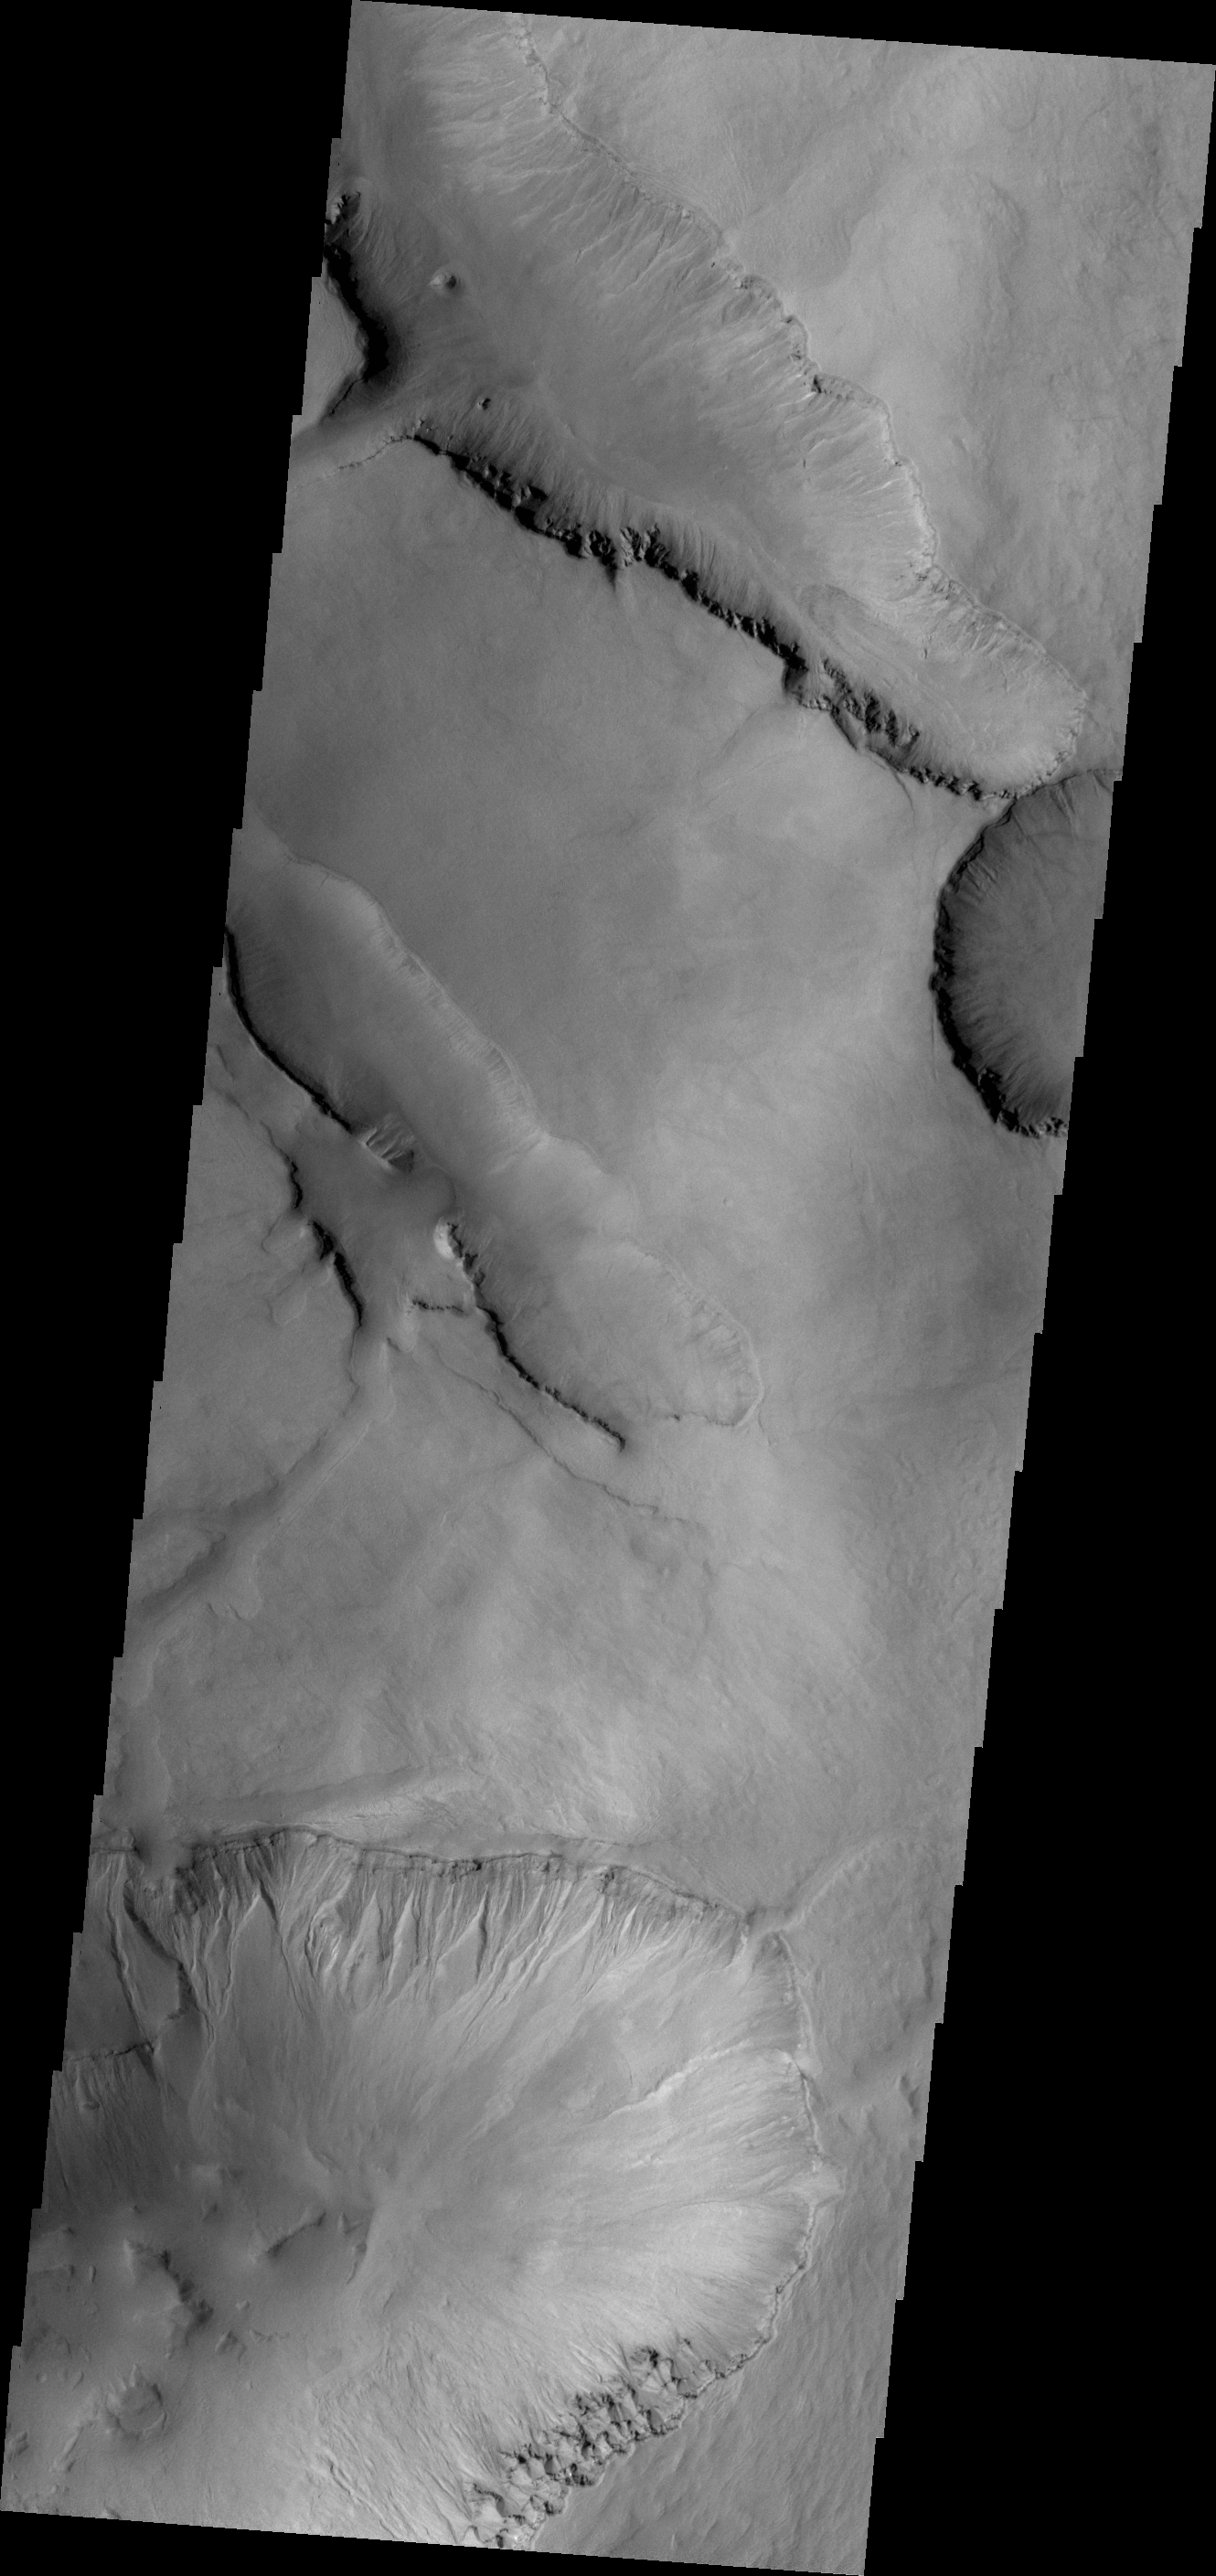

Gullies

This VIS image shows gullies on the northern face of one of the large depressions that mark the inner rim of Asimov Crater. Asimov Crater is very unusual, with the interior of the crater being filled with materials to bring it almost level with the surrounding rim.

Credit: NASA/JPL-Caltech/ASU